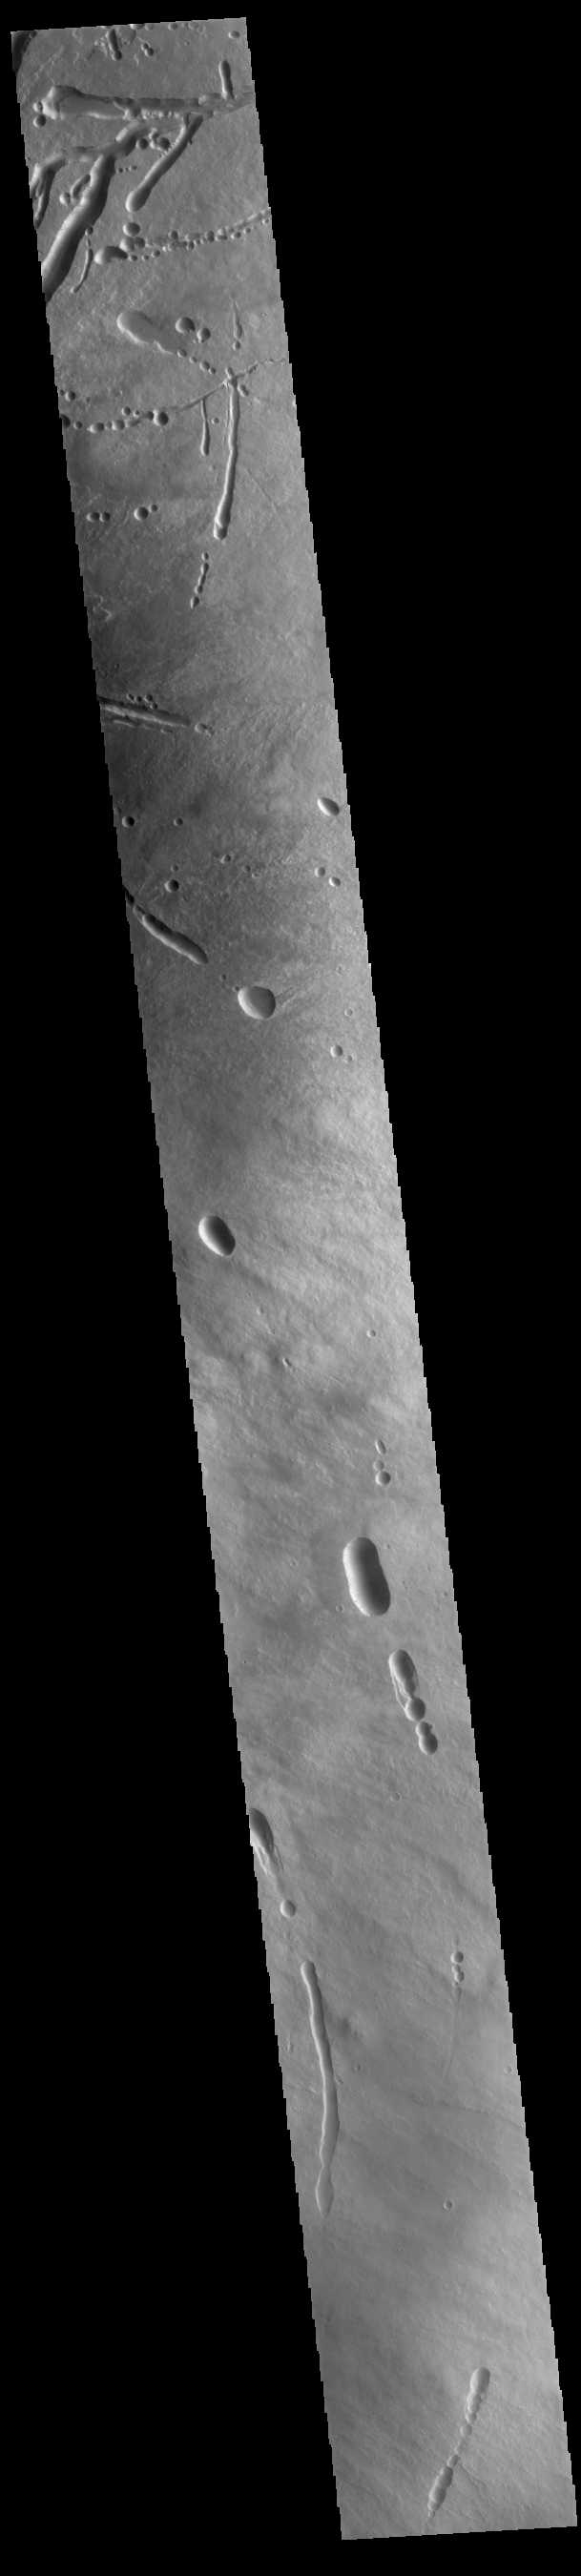

Ascraeus Mons

Today’s image shows the eastern flank of Ascraeus Mons. Several tectonic fractures and collapse features, as well as lava flows, are visible in the image. The collapse features vary in shape from circular to linear outlines. The majority of the collapse features don’t interact with the surface lava flows, indicating that the collapse features were formed after the main emplacement of lava flows from the summit and near summit vents. Ascraeus Mons is the northernmost of the three aligned Tharsis volcanoes and is the tallest at 18 km (11 miles), for comparison Mauna Kea – the tallest volcano on Earth – is 10 km tall (6.2 miles, measured from the base below sea level).

Credit: NASA/JPL-Caltech/ASU